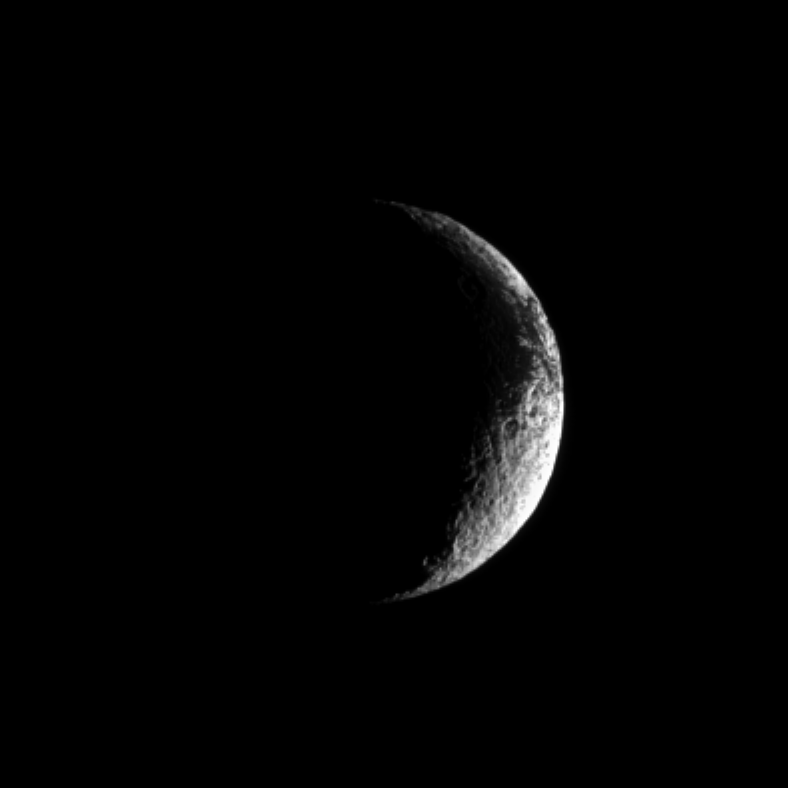

A Slice of Iapetus

A crescent Iapetus shows, at the top right of this image, some of the dark terrain characterizing this unusual Saturnian moon.

Scientists continue to investigate the nature of the moon’s surface. See PIA08384 to learn more.

Lit terrain seen here is on the Saturn-facing side of Iapetus (1,471 kilometers, or 914 miles across). North on Iapetus is up and rotated 5 degrees to the left.

Scale in the original image was 7 kilometers (4 miles) per pixel. The image has been magnified by a factor of two and contrast-enhanced to aid visibility.The image was taken in visible green light with the Cassini spacecraft narrow-angle camera on Sept. 11, 2009. The view was acquired at a distance of approximately 1.2 million kilometers (746,000 miles) from Iapetus and at a Sun-Iapetus-spacecraft, or phase, angle of 125 degrees.

The Cassini-Huygens mission is a cooperative project of NASA, the European Space Agency and the Italian Space Agency. The Jet Propulsion Laboratory, a division of the California Institute of Technology in Pasadena, manages the mission for NASA’s Science Mission Directorate, Washington, D.C. The Cassini orbiter and its two onboard cameras were designed, developed and assembled at JPL. The imaging operations center is based at the Space Science Institute in Boulder, Colo.

Credit: NASA/JPL/Space Science Institute